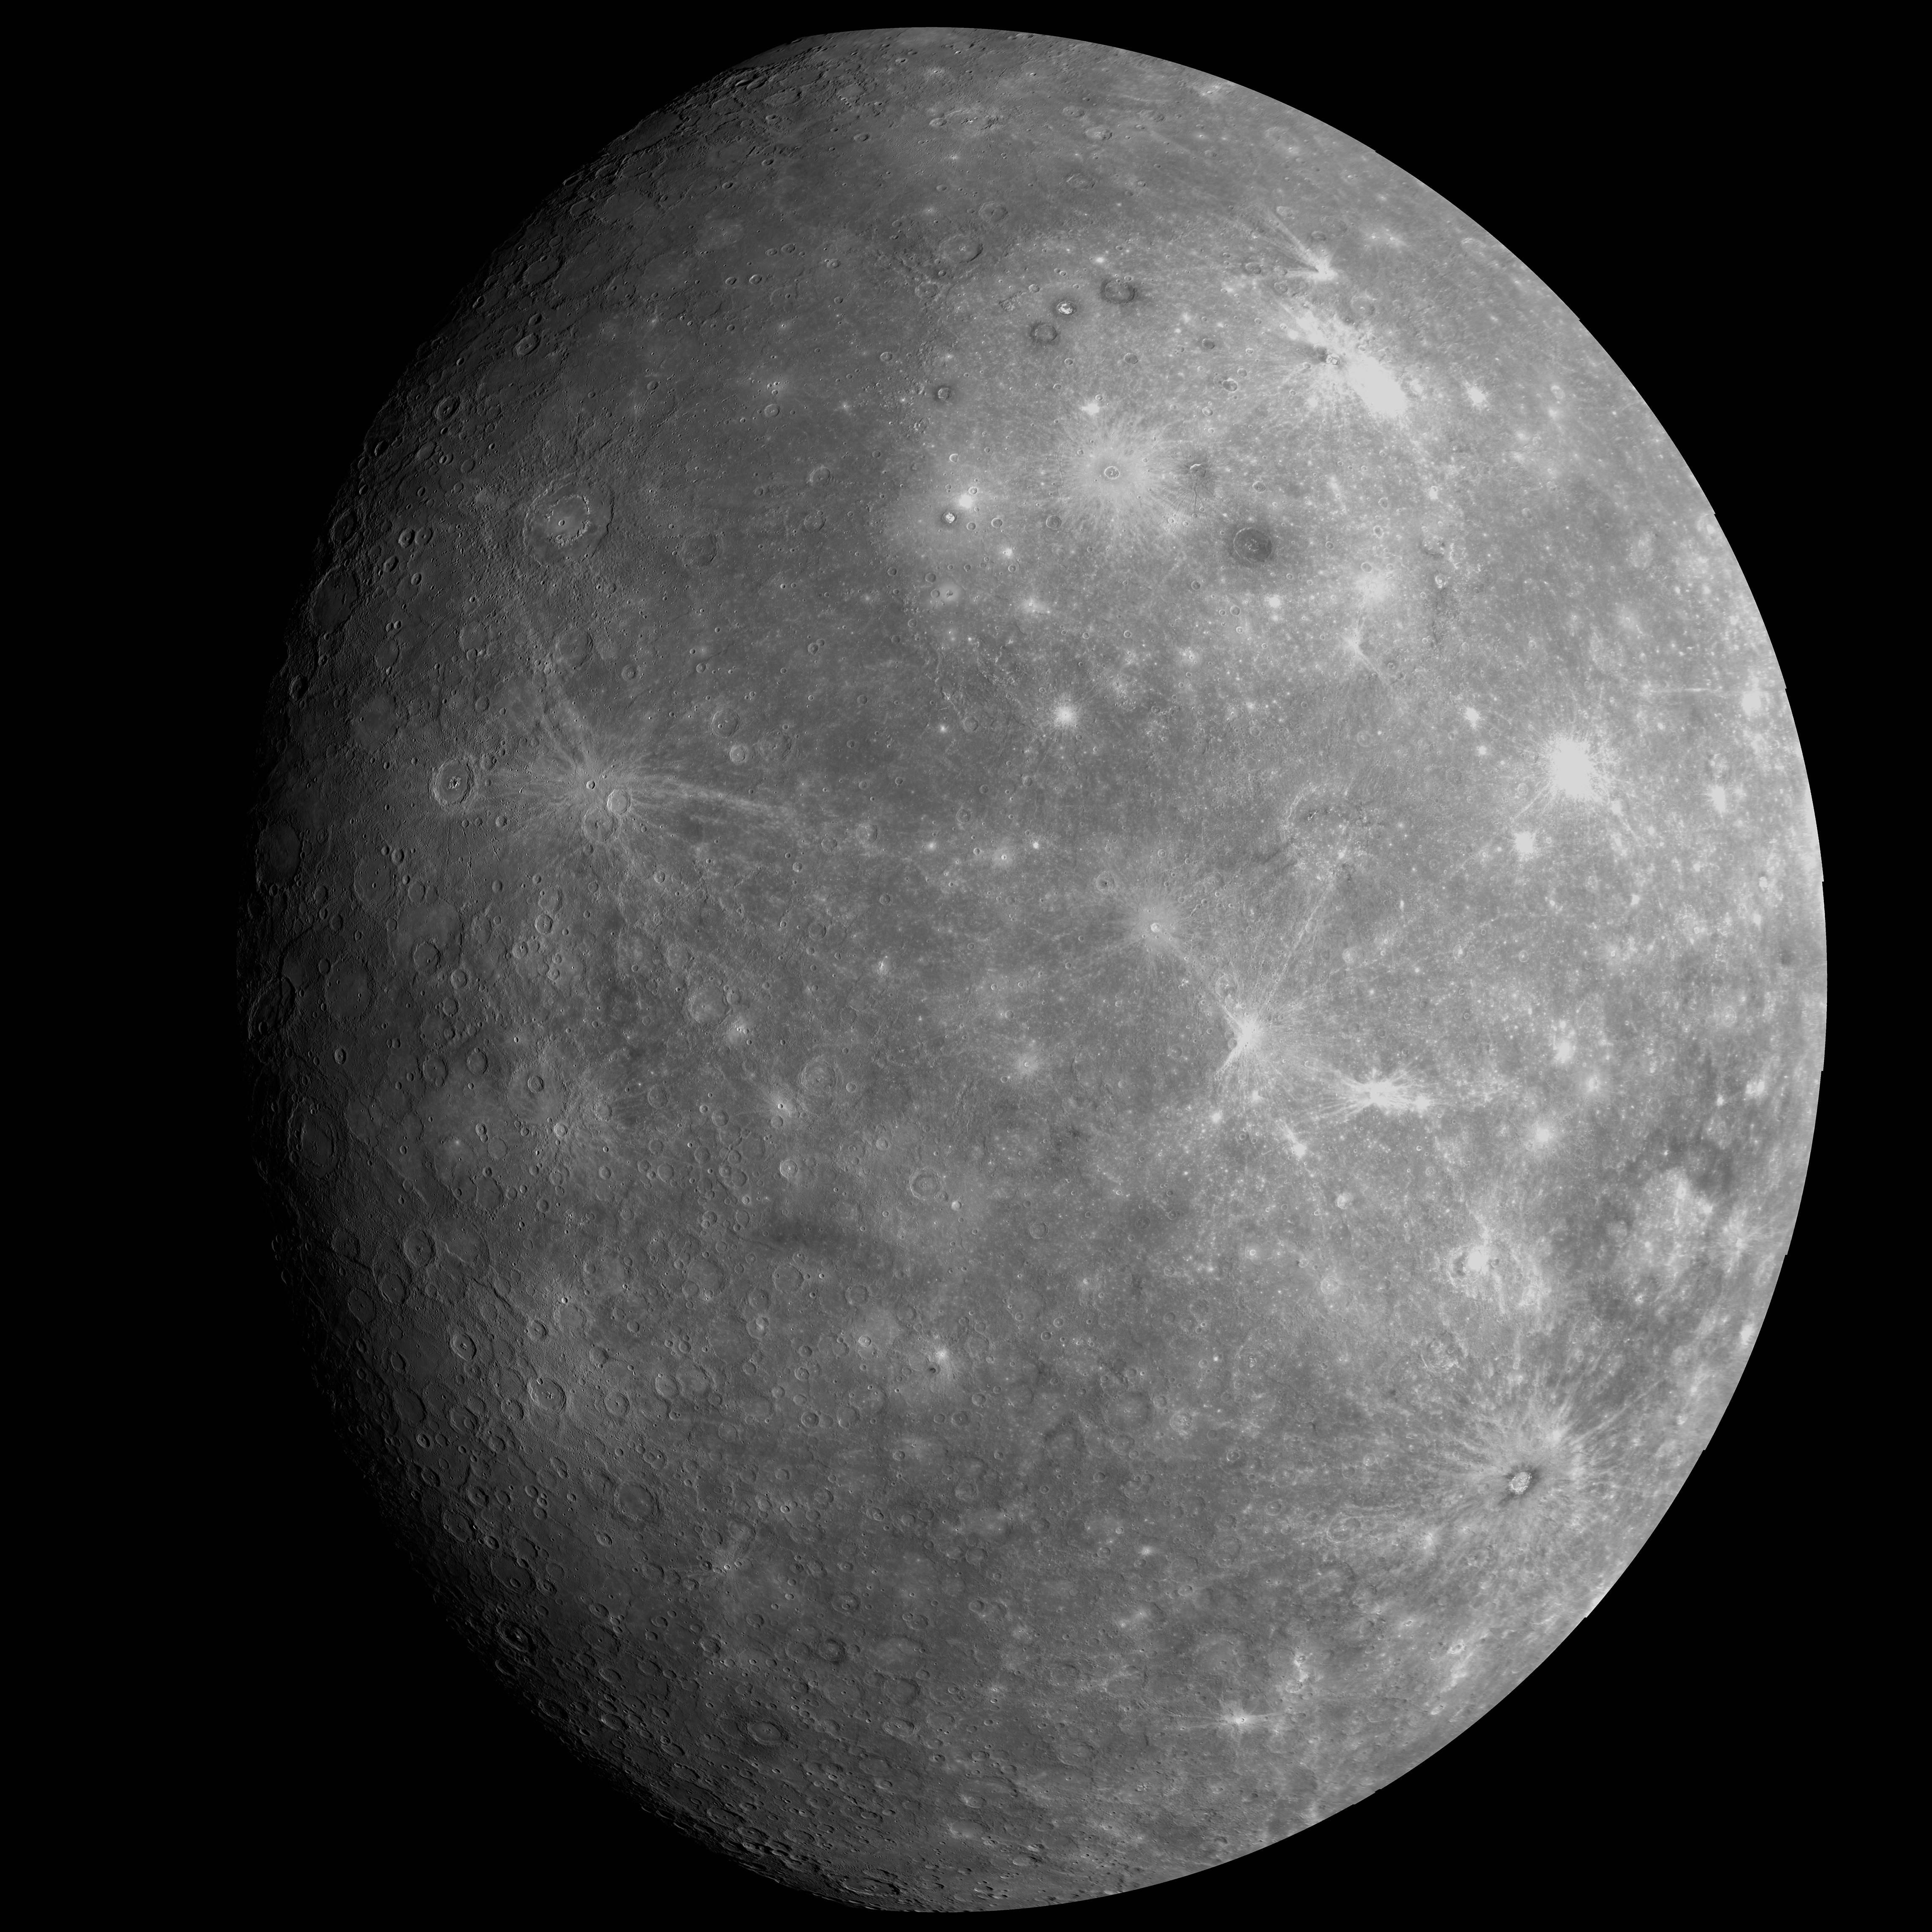

High-Resolution View from Mercury Flyby 1

This high-resolution mosaic of NAC images shows Mercury as it appeared to MESSENGER as the spacecraft departed the planet following the mission’s first flyby of Mercury. This mosaic resembles the historic first image transmitted back to Earth after that flyby and shows a portion of the planet never previously seen by spacecraft. The MESSENGER mission is on track to again make history and in 38 days to become the first spacecraft ever to orbit Mercury.

Date Acquired: January 14, 2008
Instrument: Narrow Angle Camera (NAC) of the Mercury Dual Imaging System (MDIS)
Scale: The diameter of Mercury is 4880 kilometers (3030 miles)

These images are from MESSENGER, a NASA Discovery mission to conduct the first orbital study of the innermost planet, Mercury. For information regarding the use of images, see the MESSENGER image use policy.

Credit: NASA/Johns Hopkins University Applied Physics Laboratory/Carnegie Institution of Washington